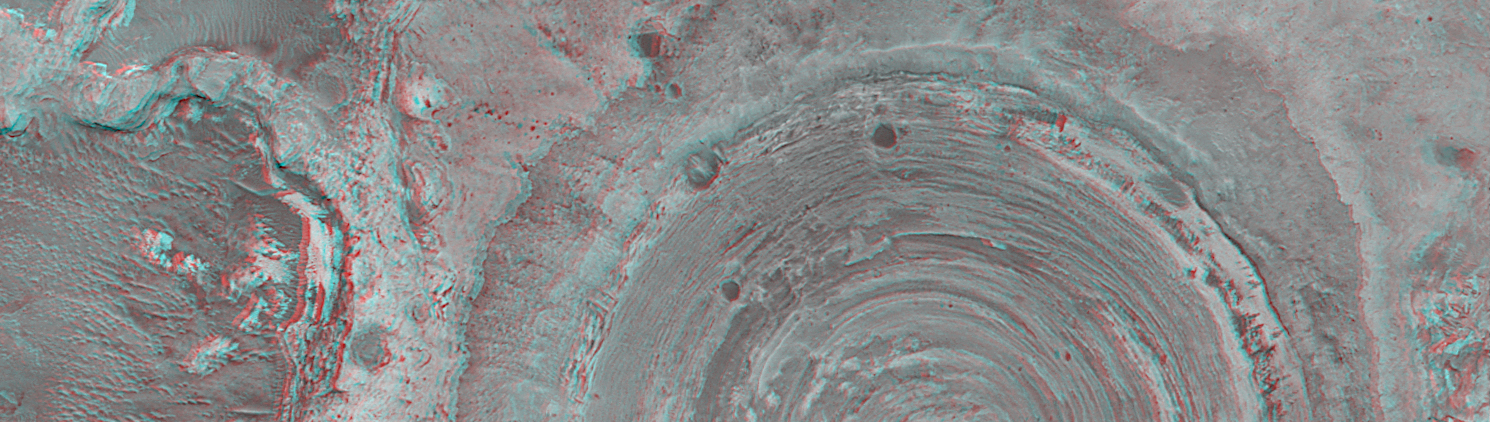

Partially-Exhumed Crater in Northern Terra Meridiani: Stereo Anaglyph of overlapping coverage in M04-01289 and E17-01676

MGS MOC Release No. MOC2-316, 8 August 2002

Mars Global Surveyor (MGS) Mars Orbiter Camera (MOC) images have shown time and again that the geology and history of Mars is complex. These two pictures show different views of a circular feature in northern Terra Meridiani at 2.3°N, 356.6°W. The first is a mosaic of 3 MOC narrow angle images acquired in August 1999, November 2000, and June 2002. The black area is a gap in coverage resulting from data lost after transmission from Mars to Earth. The second picture is a stereo (“3-D”) anaglyph of a portion of the same circular feature. It has been rotated 90° clockwise to show the stereo effect that results from combining the August 1999 image, which was taken while the spacecraft was pointed nadir (straight down) and the June 2002 image, taken with the spacecraft pointing backwards about 16° (i.e., MGS Relay-16 orientation). The anaglyph should be viewed with “3-D” glasses (red in left eye, blue in the right).

The circular feature was once an impact crater. The crater was 2.6 km (1.6 mi) across, about 2.6 times larger than the famous Meteor Crater in northern Arizona. Terra Meridiani, like northern Arizona, is a region of vast exposures of layered sedimentary rock. Like the crater in Arizona, this one was formed by a meteor that impacted a layered rock substrate. Later, this crater was filled and completely buried under more than 100 m (more than 327 ft) of additional layered sediment. The sediment hardened to become rock. Later still, the rock was eroded away–by processes unknown (perhaps wind)–to re-expose the buried crater. The crater today remains mostly filled with sediment, its present rim standing only about 40 m (130 ft) above its surroundings.

Credit: NASA/JPL/MSSS